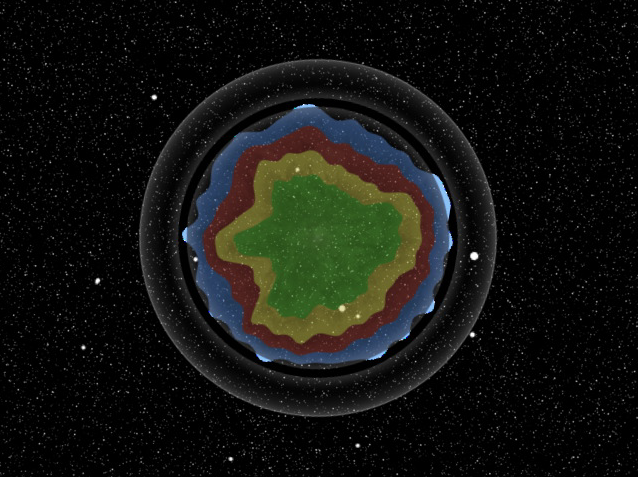

Order Amidst Chaos of Star’s Explosion (Artist Concept)

Order Amidst Chaos of Star’s Explosion

This artist’s animation shows the explosion of a massive star, the remains of which are named Cassiopeia A. NASA’s Spitzer Space Telescope found evidence that the star exploded with some degree of order, preserving chunks of its onion-like layers as it blasted apart.

Cassiopeia A is what is known as a supernova remnant. The original star, about 15 to 20 times more massive than our sun, died in a cataclysmic “supernova” explosion viewable from Earth about 340 years ago. The remnant is located 10,000 light-years away in the constellation Cassiopeia.

The movie begins by showing the star before it died, when its layers of elements (shown in different colors) were stacked neatly, with the heaviest at the core and the lightest at the top. The star is then shown blasting to smithereens. Spitzer found evidence that the star’s original layers were preserved, flinging outward in all directions, but not at the same speeds. In other words, some chunks of the star sped outward faster than others, as illustrated by the animation.

The movie ends with an actual picture of Cassiopeia A taken by Spitzer. The colored layers containing different elements are seen next to each other because they traveled at different speeds.

The infrared observatory was able to see the tossed-out layers because they light up upon ramming into a “reverse” shock wave created in the aftermath of the explosion. When a massive star explodes, it creates two types of shock waves. The forward shock wave darts out quickest, and, in the case of Cassiopeia A, is now traveling at supersonic speeds up to 7,500 kilometers per second (4,600 miles/second). The reverse shock wave is produced when the forward shock wave slams into a shell of surrounding material expelled before the star died. It tags along behind the forward shock wave at slightly slower speeds.

Chunks of the star that were thrown out fastest hit the shock wave sooner and have had more time to heat up to scorching temperatures previously detected by X-ray and visible-light telescopes. Chunks of the star that lagged behind hit the shock wave later, so they are cooler and radiate infrared light that was not seen until Spitzer came along. These lagging chunks are seen in false colors in the Spitzer picture of Cassiopeia A. They are made up of gas and dust containing neon, oxygen and aluminum — elements from the middle layers of the original star.

Credit: NASA/JPL-Caltech